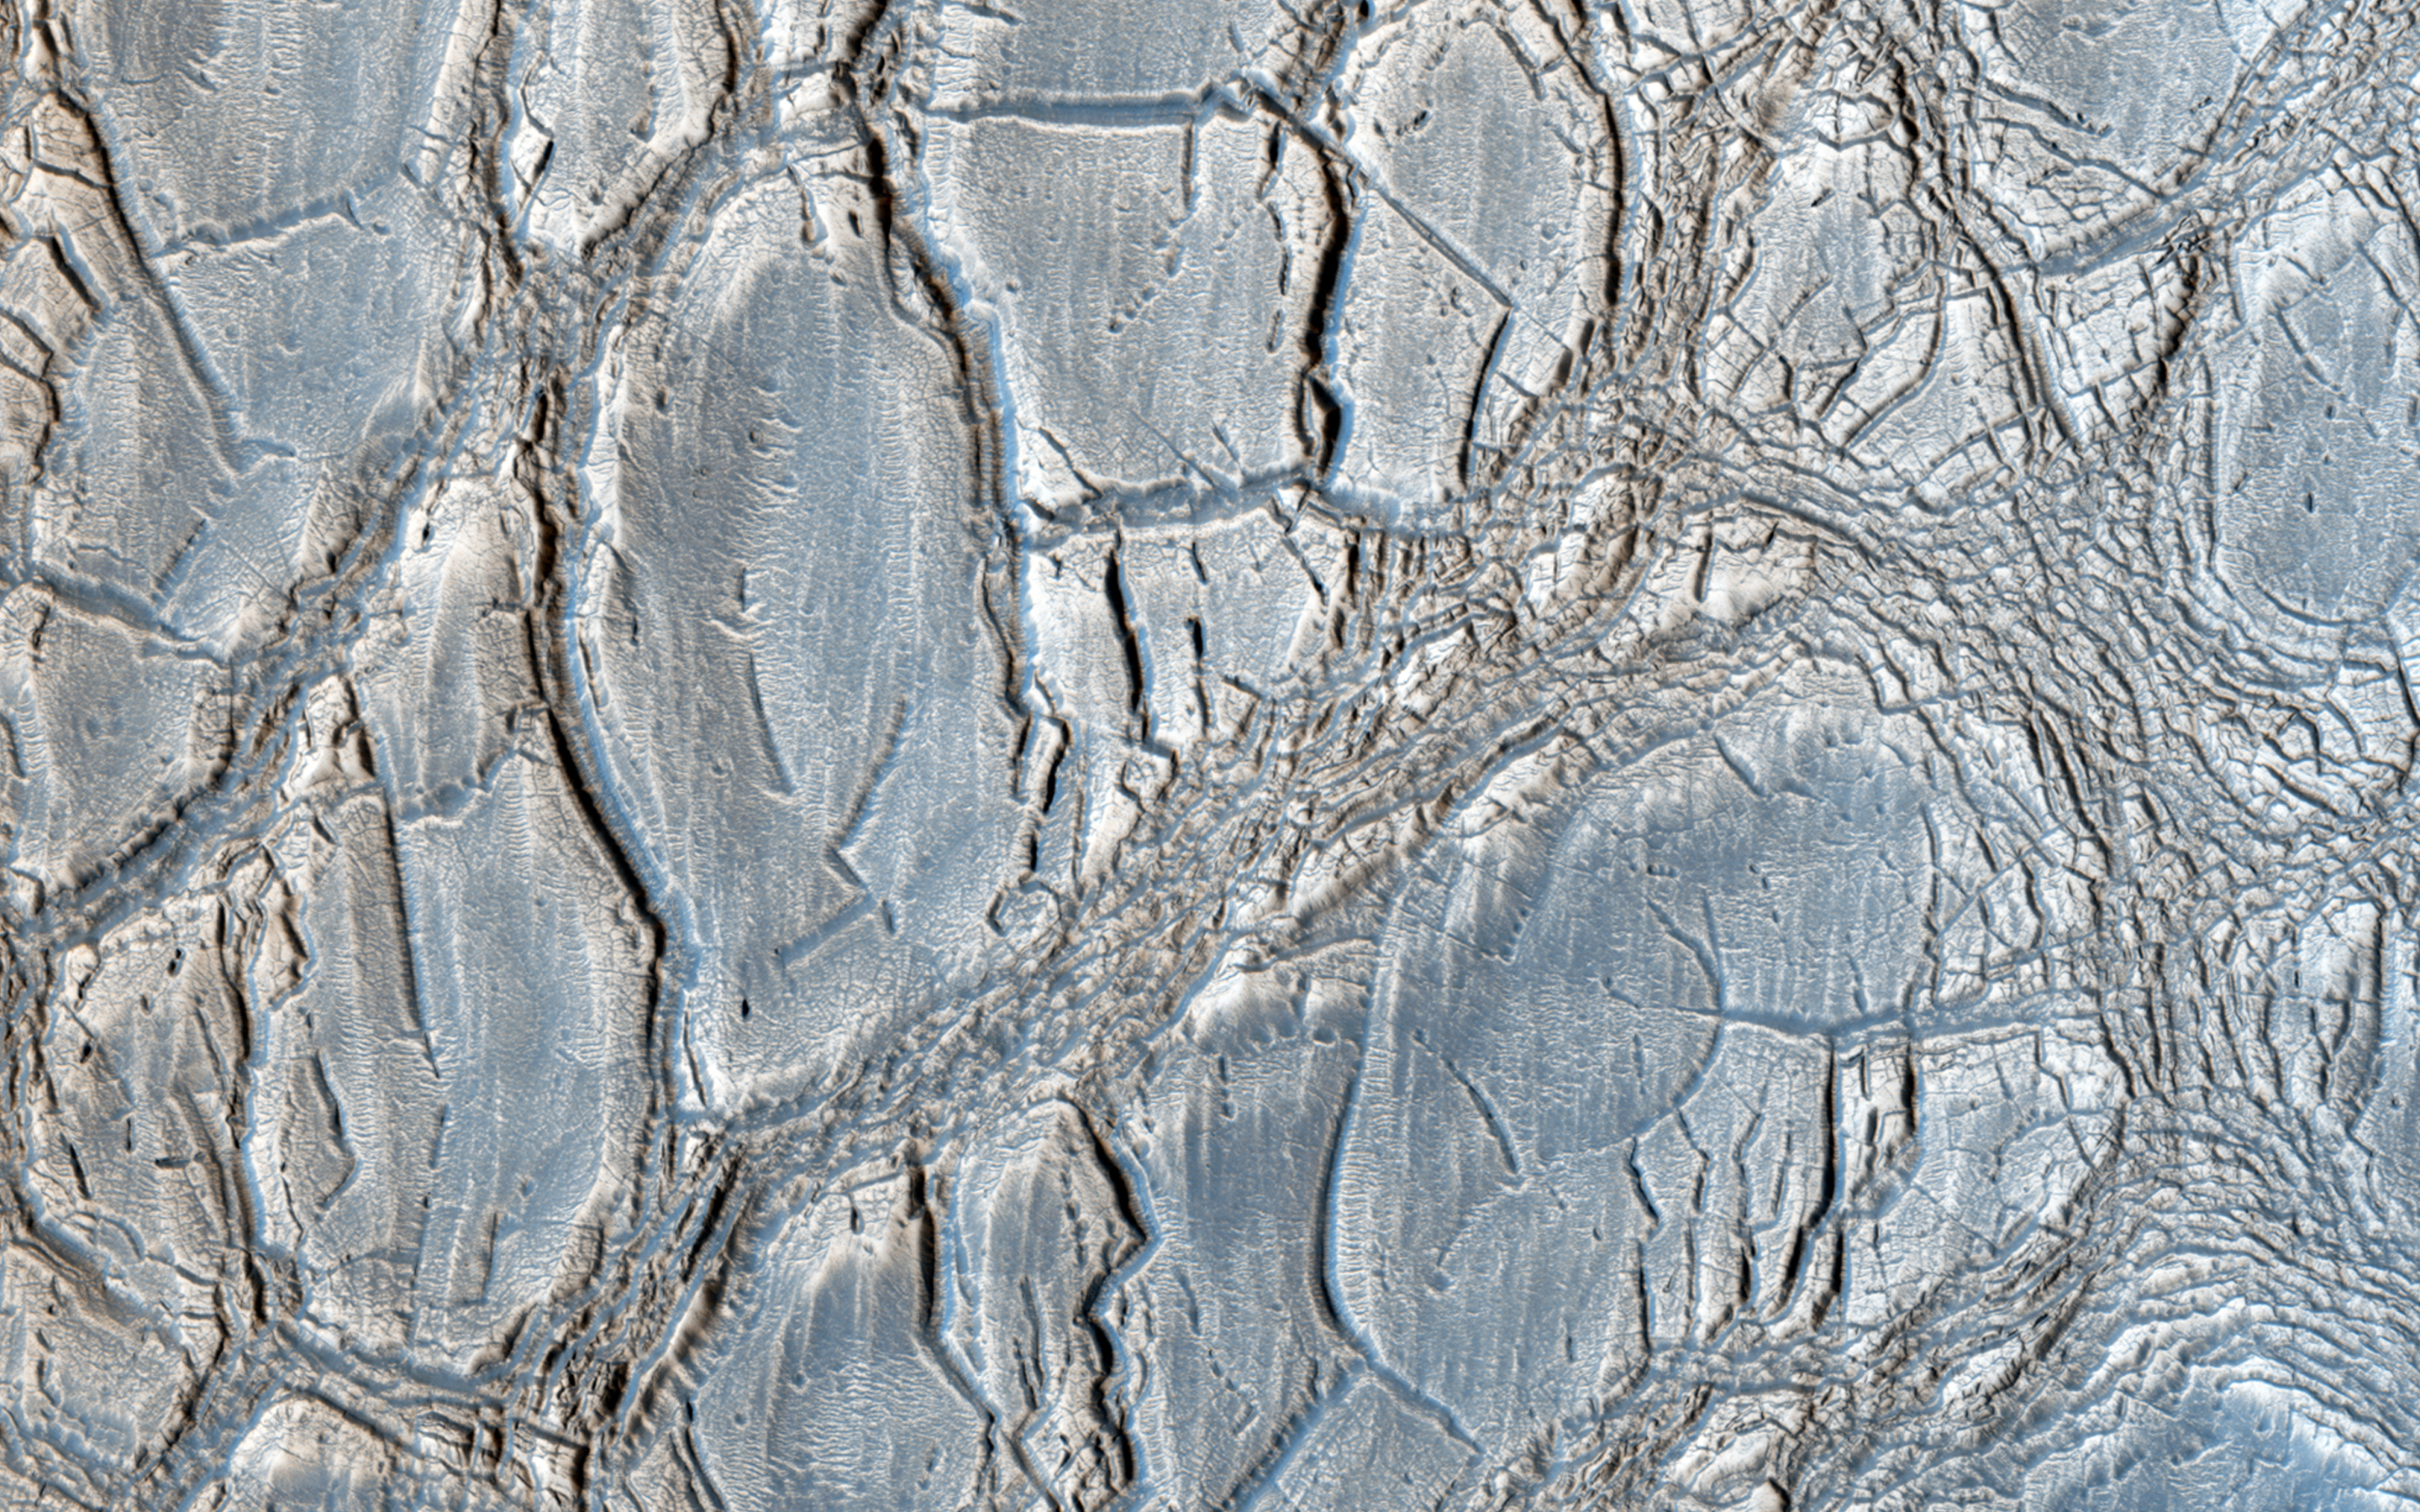

An Unusual Mound

With its cracked, blistery appearance, this mound near the center of a very large, over 5-kilometer diameter mid-latitude crater poses an interesting question: how did this form?

More importantly, what is the relationship between the mound and the surrounding, viscous features? Did those flow features play a role in forming the mound? Can that material help explain the cracked surface of the mound?

HiRISE is one of six instruments on NASA’s Mars Reconnaissance Orbiter. The University of Arizona, Tucson, operates HiRISE, which was built by Ball Aerospace & Technologies Corp., Boulder, Colo. NASA’s Jet Propulsion Laboratory, a division of the California Institute of Technology in Pasadena, manages the Mars Reconnaissance Orbiter Project for NASA’s Science Mission Directorate, Washington.

Credit: NASA/JPL-Caltech/Univ. of Arizona